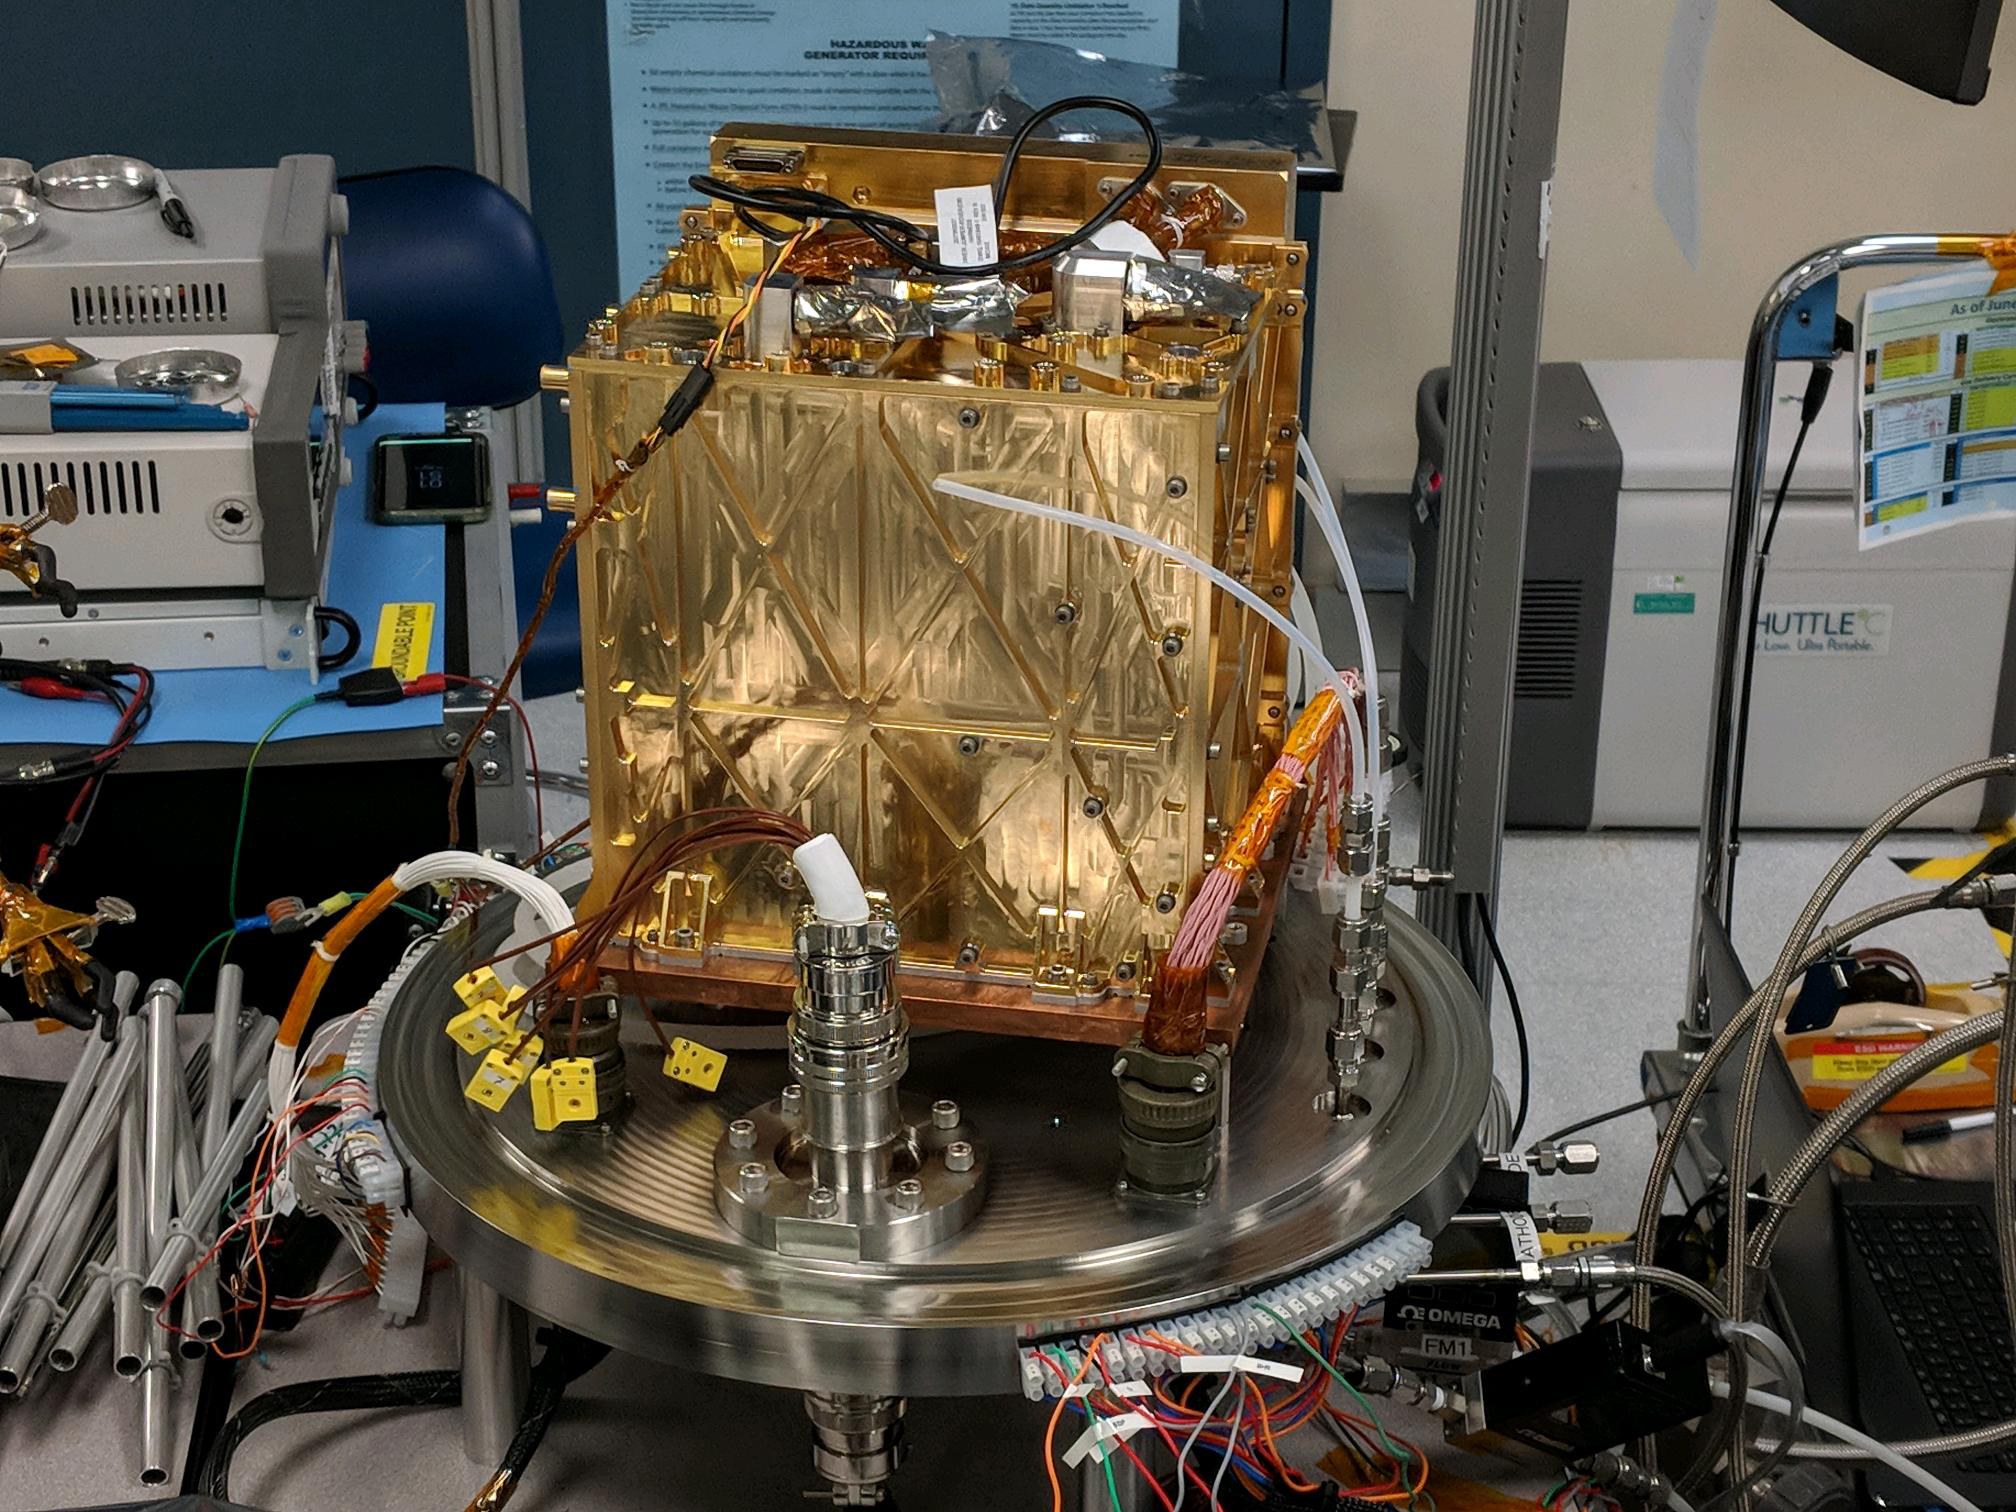

MOXIE Shakes it UP

This engineering model of Mars Oxygen In-Situ Resource Utilization Experiment (MOXIE) instrument is about to undergo vibration testing in a lab at the Jet Propulsion Laboratory in Pasadena, California. Vibration tests demonstrate the ability of instruments to survive the extreme conditions of both a rocket launch from Earth and a landing on Mars.

NASA’s Jet Propulsion Laboratory in Southern California built and will manage operations of the Mars 2020 Perseverance rover for NASA.

Credit: NASA/JPL-Caltech